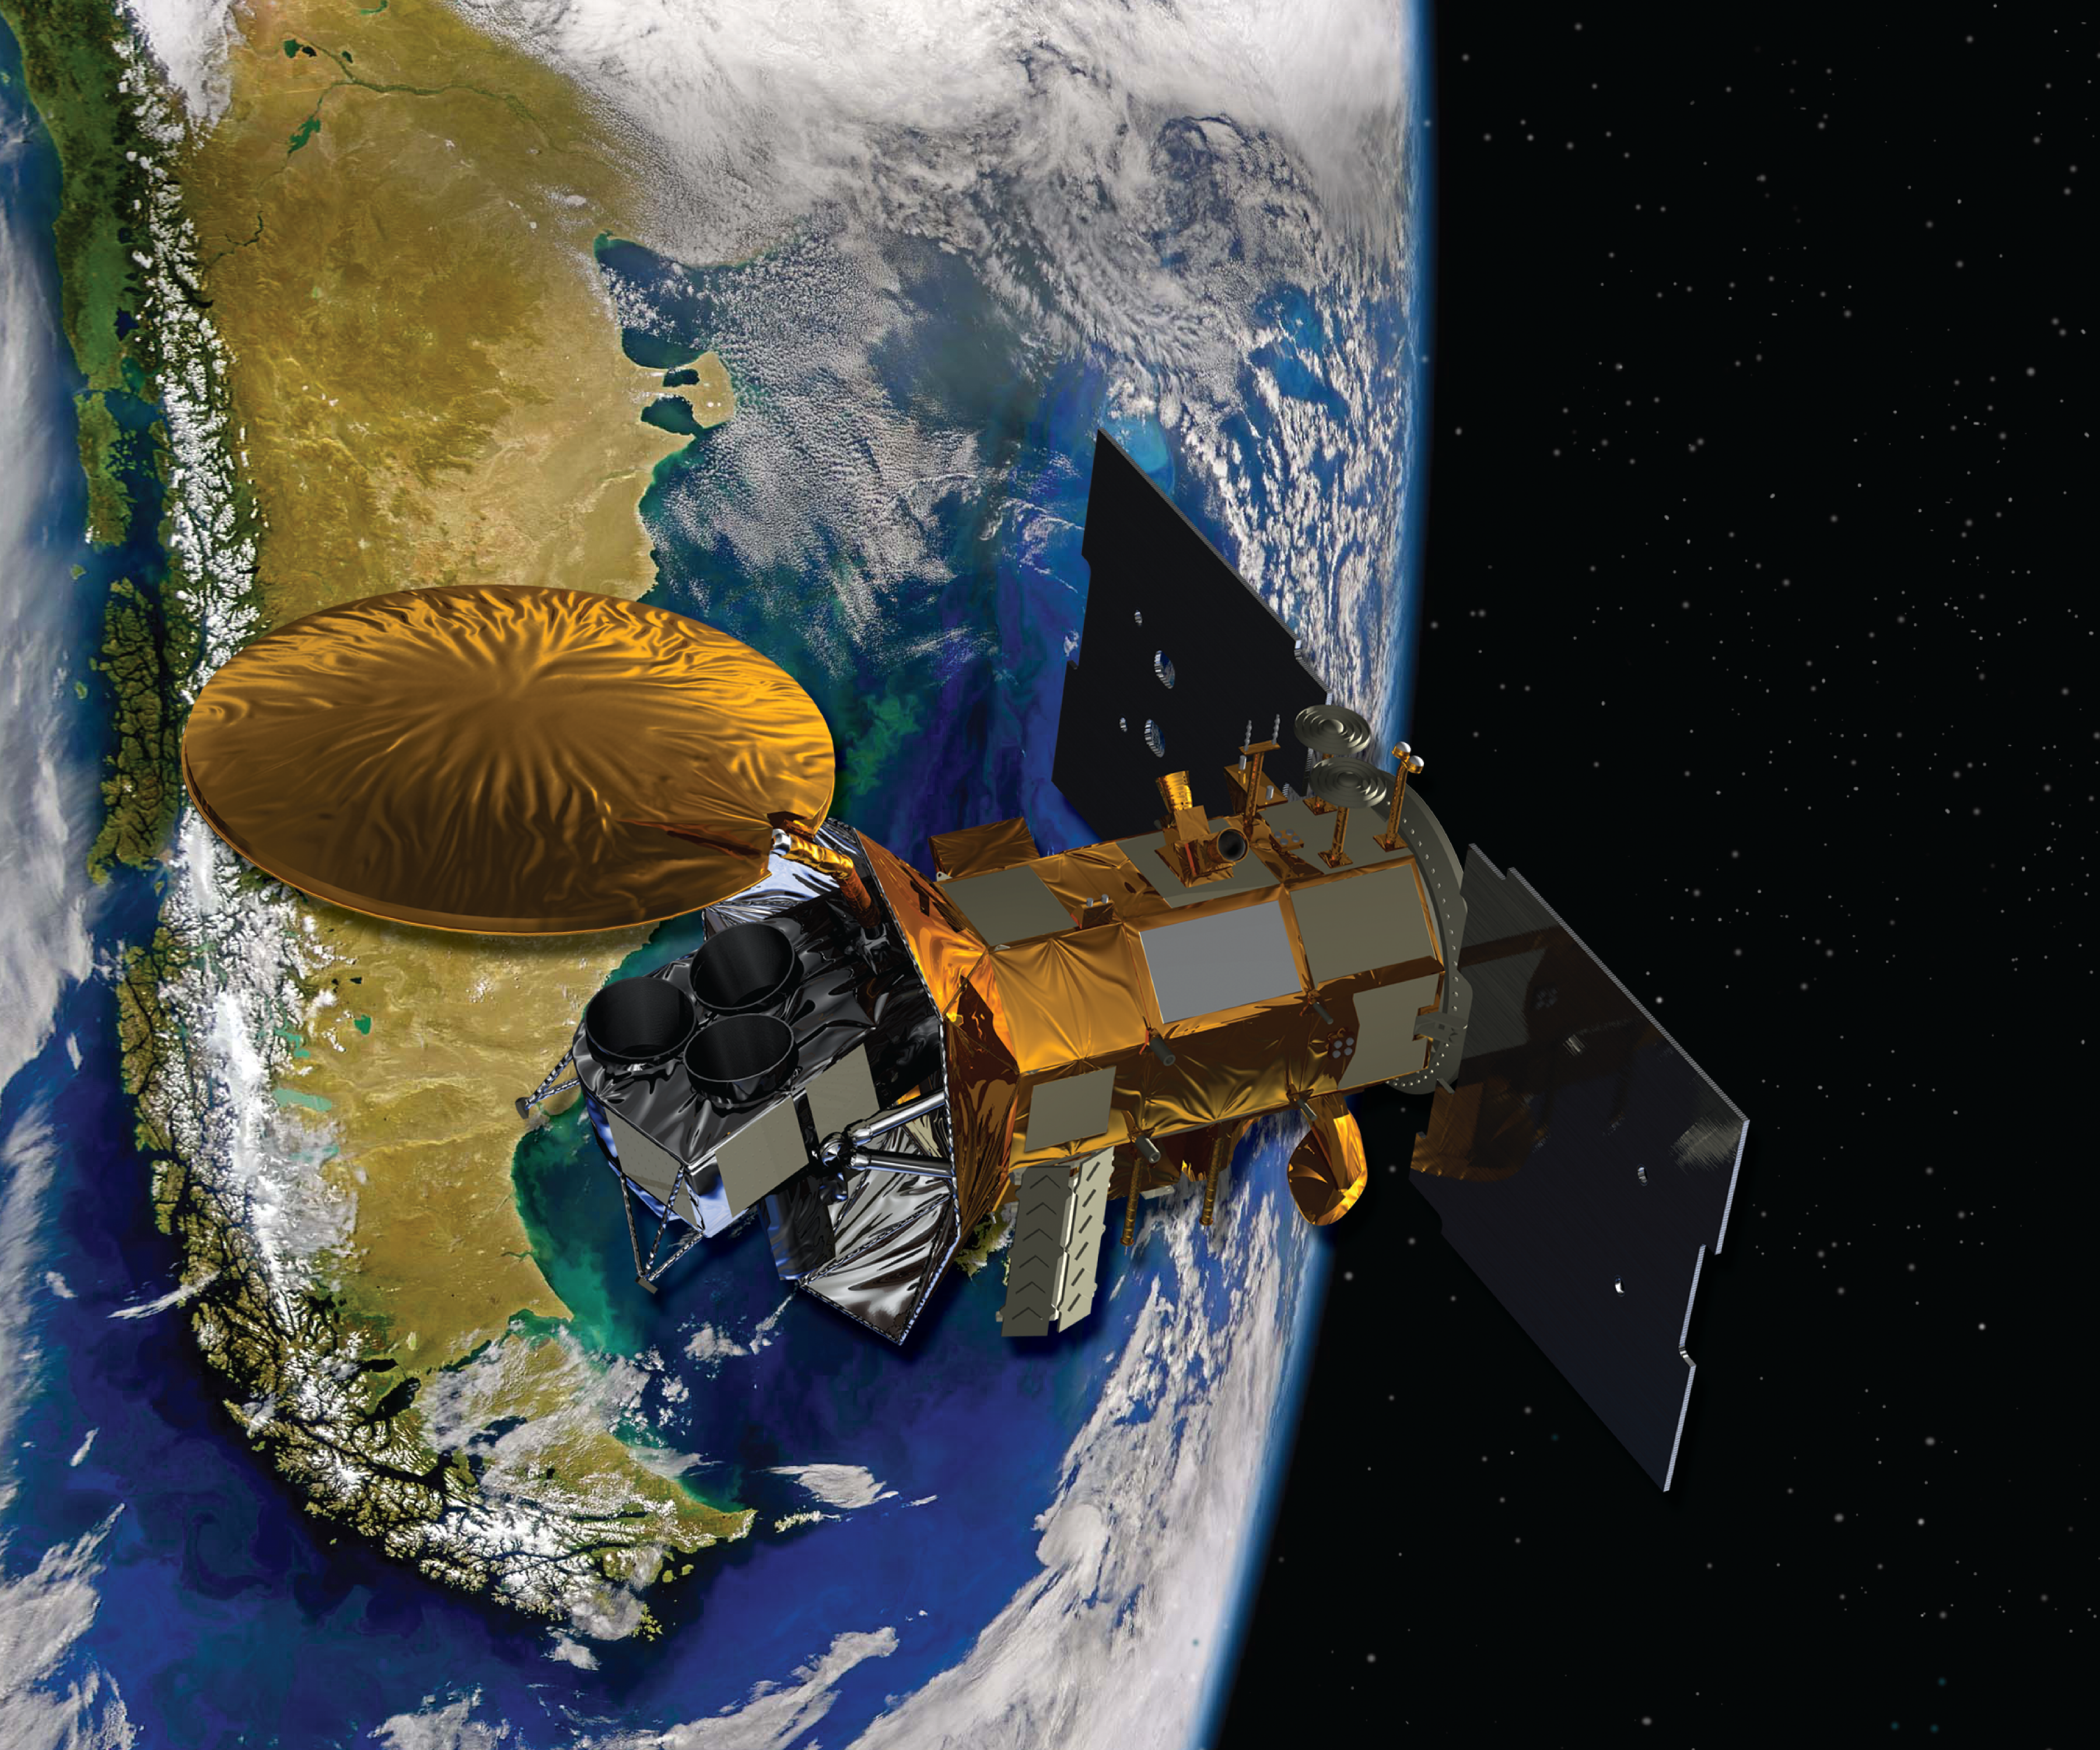

Aquarius – SAC-D (Artist’s Concept)

Artist’s concept of the Aquarius/SAC-D spacecraft, a collaboration between NASA and Argentina’s space agency, with participation from Brazil, Canada, France and Italy. Aquarius, the NASA-built primary instrument on the spacecraft, will take NASA’s first space-based measurements of ocean surface salinity, a key missing variable in satellite observations of Earth that links ocean circulation, the global balance of freshwater and climate.

Credit: NASA